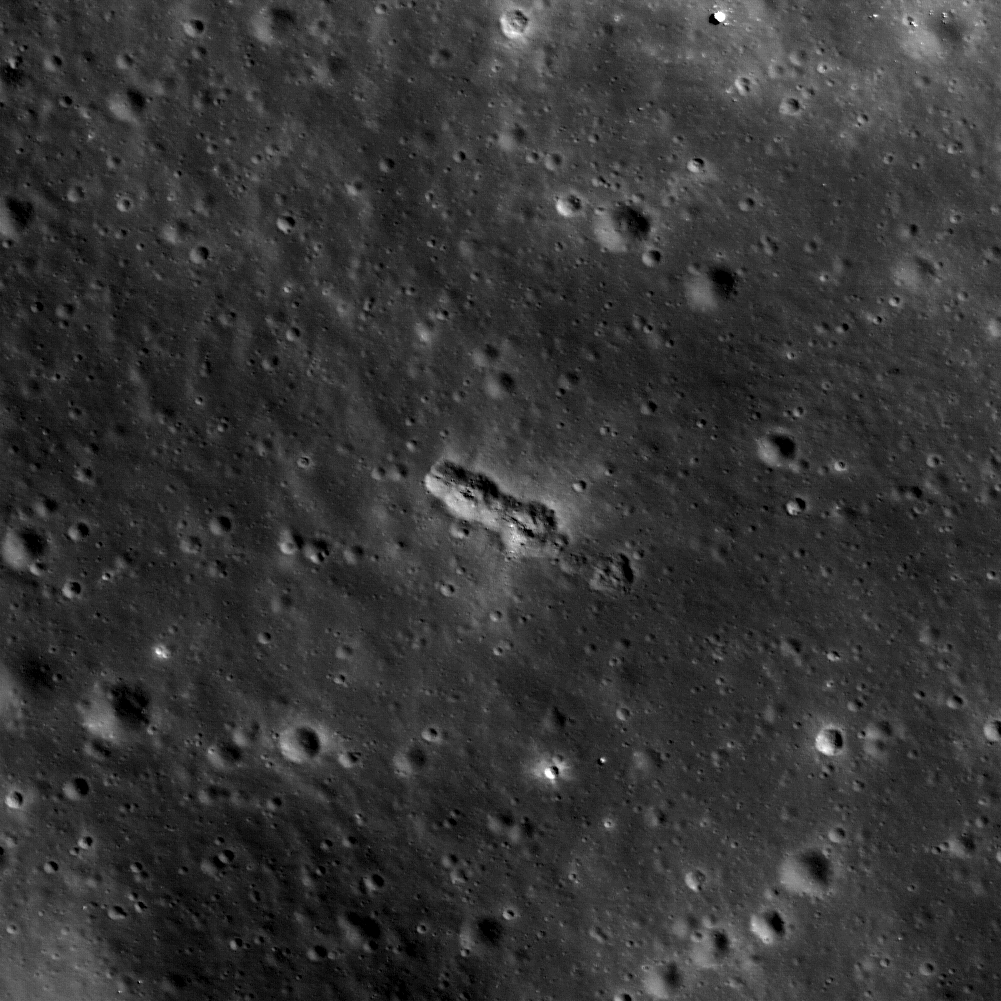

Chain of Secondary Craters in Mare Orientale

A small secondary crater chain near the southwestern margin of Mare Orientale, within the Inner Rook Mountains. The ~125-meter-long chain lies within one of the Constellation Program regions of interest in the Orientale multi-ring basin. Image is about 530 meters across, M112224591R.

NASA’s Goddard Space Flight Center built and manages the mission for the Exploration Systems Mission Directorate at NASA Headquarters in Washington. The Lunar Reconnaissance Orbiter Camera was designed to acquire data for landing site certification and to conduct polar illumination studies and global mapping. Operated by Arizona State University, LROC consists of a pair of narrow-angle cameras (NAC) and a single wide-angle camera (WAC). The mission is expected to return over 70 terabytes of image data.

Credit: NASA/GSFC/Arizona State University